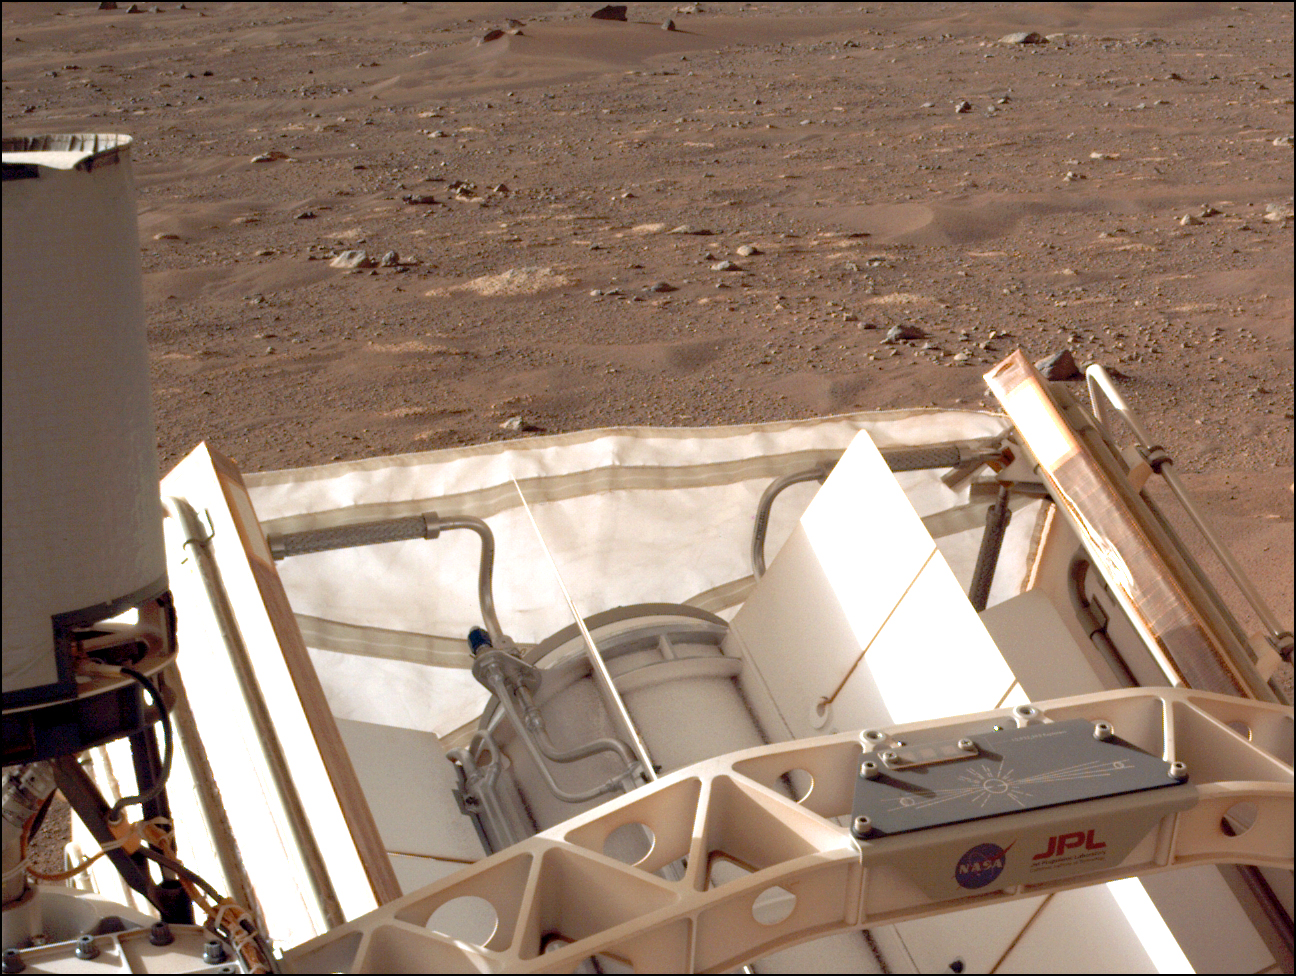

Closeup of Send Your Name to Mars Chips on Perseverance Rover

This image of NASA’s Mars Perseverance rover shows a plate fastened to the rover aft crossbeam (lower right) with three fingernail-sized chips stenciled with nearly 11 million names of Earthlings. The full-resolution image was taken by the Perseverance rover’s left Navigation Camera (Navcam) on Feb. 28, 2021.

The names were submitted as part of the Send Your Name to Mars campaign. Anyone who missed this opportunity can sign up to send their name on the next Mars mission.

The chips also include winning student contest essays that led to the selection of Perseverance as the rover’s name and Ingenuity as the name for the experimental helicopter it carried to Mars. The plate has a laser-etched graphic depicting Mars and Earth connected by the Sun’s rays illuminating both, and a hidden Morse code message says “Explore as One.” The illustration honors plaques on the Pioneer spacecraft, and the Golden Records carried into space by Voyager 1 and 2.

NASA’s Jet Propulsion Laboratory built and manages operations of Perseverance and Ingenuity for the agency. Caltech in Pasadena, California, manages JPL for NASA. A key objective for Perseverance’s mission on Mars is astrobiology, including the search for signs of ancient microbial life. The rover will characterize the planet’s geology and past climate, pave the way for human exploration of the Red Planet, and be the first mission to collect and cache Martian rock and regolith (broken rock and dust).

Subsequent NASA missions, in cooperation with ESA (European Space Agency), would send spacecraft to Mars to collect these sealed samples from the surface and return them to Earth for in-depth analysis.

The Mars 2020 Perseverance mission is part of NASA’s Moon to Mars exploration approach, which includes Artemis missions to the Moon that will help prepare for human exploration of the Red Planet.

JPL, which is managed for NASA by Caltech in Pasadena, California, built and manages operations of the Perseverance rover.

Credit: NASA/JPL-Caltech